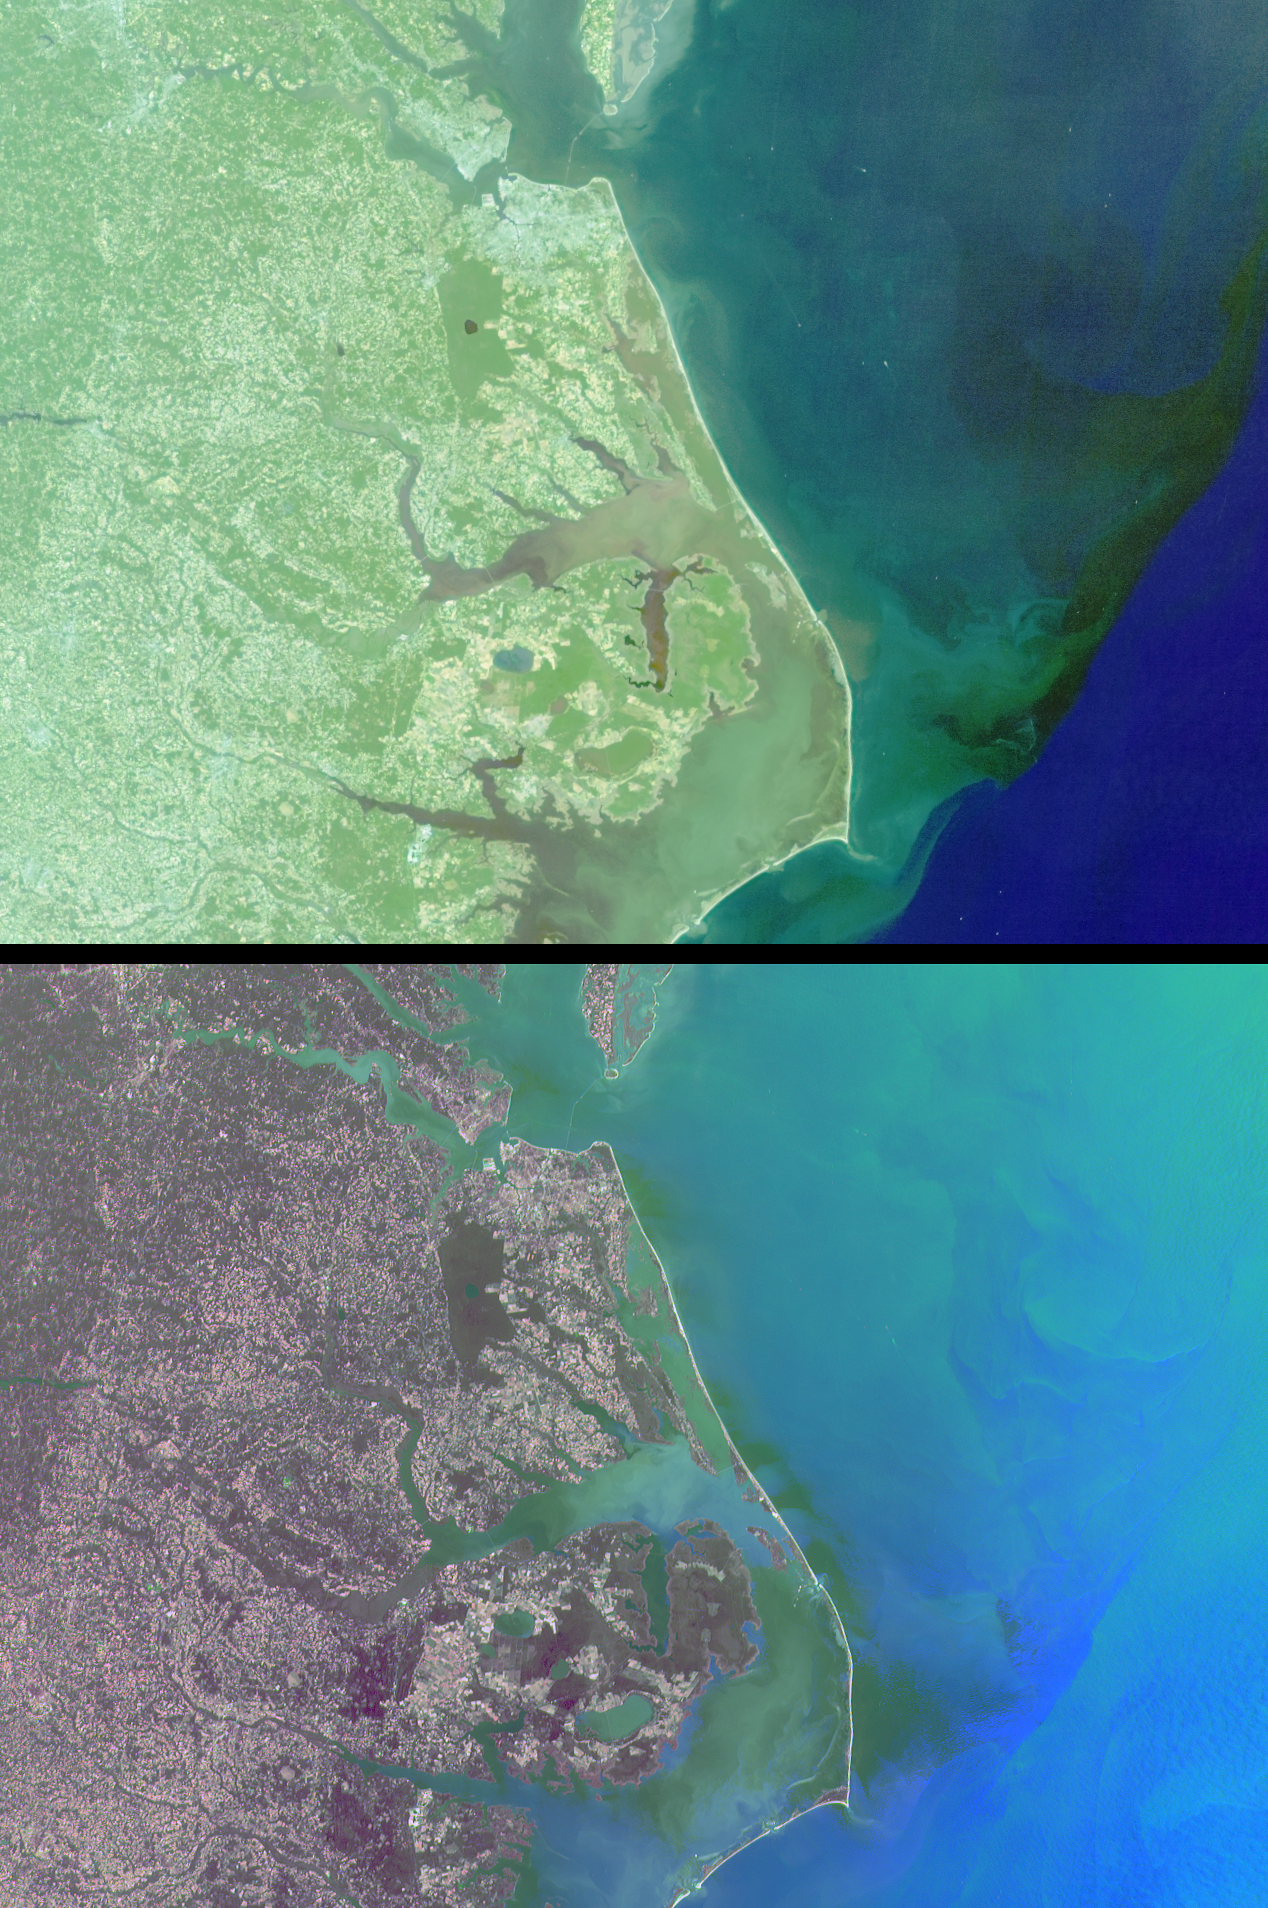

Mixing Waters and Moving Ships off the North Carolina Coast

The estuarine and marine environments of the United States’ eastern seaboard provide the setting for a variety of natural and human activities associated with the flow of water. This set of Multi-angle Imaging SpectroRadiometer images from October 11, 2000 (Terra orbit 4344) captures the intricate system of barrier islands, wetlands, and estuaries comprising the coastal environments of North Carolina and southern Virginia. On the right-hand side of the images, a thin line of land provides a tenuous separation between the Albemarle and Pamlico Sounds and the Atlantic Ocean. The wetland communities of this area are vital to productive fisheries and water quality.

The top image covers an area of about 350 kilometers x 260 kilometers and is a true-color view from MISR’s 46-degree backward-looking camera. Looking away from the Sun suppresses glint from the reflective water surface and enables mapping the color of suspended sediments and plant life near the coast. Out in the open sea, the dark blue waters indicate the Gulf Stream. As it flows toward the northeast, this ocean current presses close to Cape Hatteras (the pointed cape in the lower portion of the images), and brings warm, nutrient-poor waters northward from equatorial latitudes. North Carolina’s Outer Banks are often subjected to powerful currents and storms which cause erosion along the east-facing shorelines. In an effort to save the historic Cape Hatteras lighthouse from the encroaching sea, it was jacked out of the ground and moved about 350 meters in 1999.

The bottom image was created with red band data from the 46-degree backward, 70-degree forward, and 26-degree forward cameras displayed as red, green, and blue, respectively. The color variations in this multi-angle composite indicate different angular (rather than spectral) signatures. Here, the increased reflection of land vegetation at the angle viewing away from the Sun causes a reddish tint. Water, on the other hand, appears predominantly in shades of blue and green due to the bright sunglint captured by the forward-viewing cameras. Contrasting angular signatures, most likely associated with variations in the orientation and slope of wind-driven surface waves, are apparent in the sunglint patterns.

Details of human activities are visible in these images. Near the top center, the Chesapeake Bay Bridge-Tunnel complex, which links Norfolk with Virginia’s eastern shore, can be seen. The locations of two tunnels which route automobiles below the water appear as gaps in the visible roadway. In the top image, the small white specks in the open waters of the Atlantic Ocean are ship wakes. The movements of the ships have been visualized by displaying the views from MISR’s four backward-viewing cameras in an animated sequence (below). These cameras successively observe the same surface locations over a time interval of about 160 seconds. The large version of the animation covers an area of 135 kilometers x 130 kilometers. The land area on the left-hand side includes the birthplace of aviation, Kitty Hawk, where the Wright Brothers made their first sustained, powered flight in 1903.

MISR was built and is managed by NASA’s Jet Propulsion Laboratory, Pasadena, CA, for NASA’s Office of Earth Science, Washington, DC. The Terra satellite is managed by NASA’s Goddard Space Flight Center, Greenbelt, MD. JPL is a division of the California Institute of Technology.

Credit: NASA/GSFC/LaRC/JPL, MISR Team